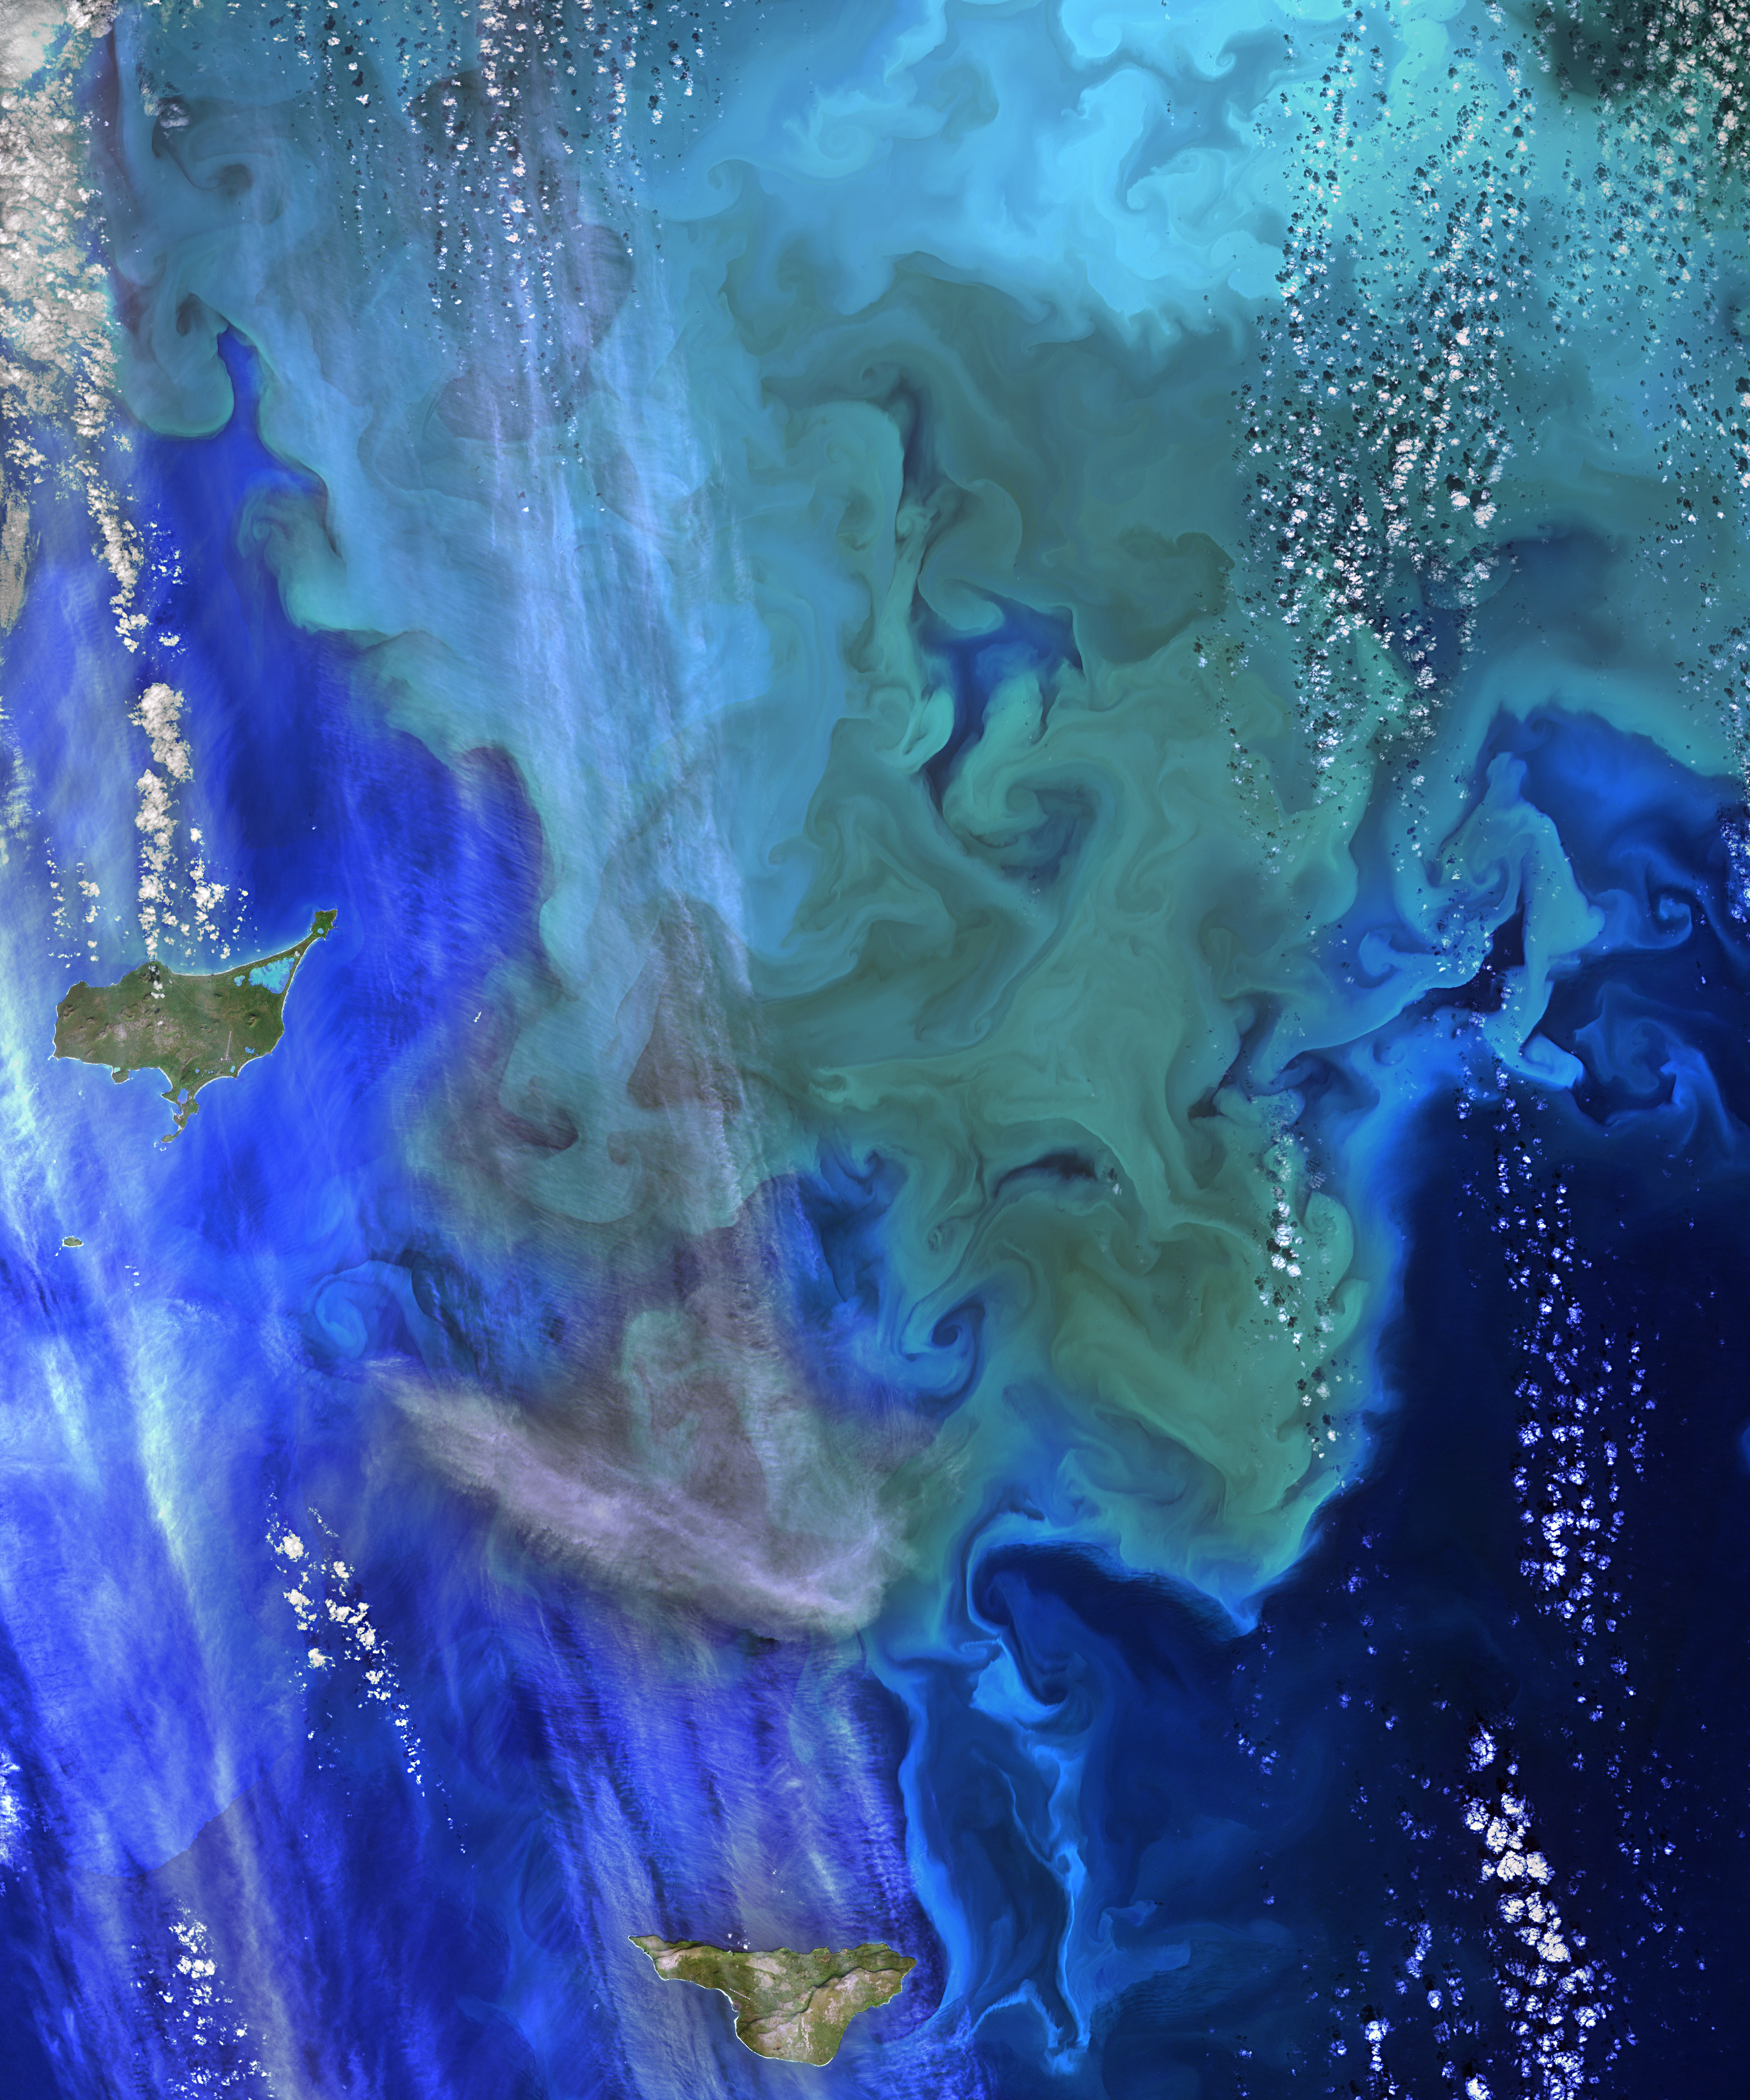

Coloring the Sea Around the Pribilof Islands

The Operational Land Imager (OLI) on Landsat 8 captured this view of a phytoplankton bloom near Alaska’s Pribilof Islands on Sept. 22, 2014. The Pribilofs are surrounded by nutrient-rich waters in the Bering Sea. The milky green and light blue shading of the water indicates the presence of vast populations of microscopic phytoplankton—mostly coccolithophores, which have calcite scales that appear white in satellite images. Such phytoplankton form the foundation of a tremendously productive habitat for fish and birds. Blooms in the Bering Sea increase significantly in springtime, after winter ice cover retreats and nutrients and freshened water are abundant near the ocean surface. Phytoplankton populations plummet in summertime as the water warms, surface nutrients are depleted by blooms, and the plant-like organisms are depleted by grazing fish, zooplankton, and other marine life. By autumn, storms can stir nutrients back to the surface and cooler waters make better bloom conditions.

Credit: NASA/Landsat 8